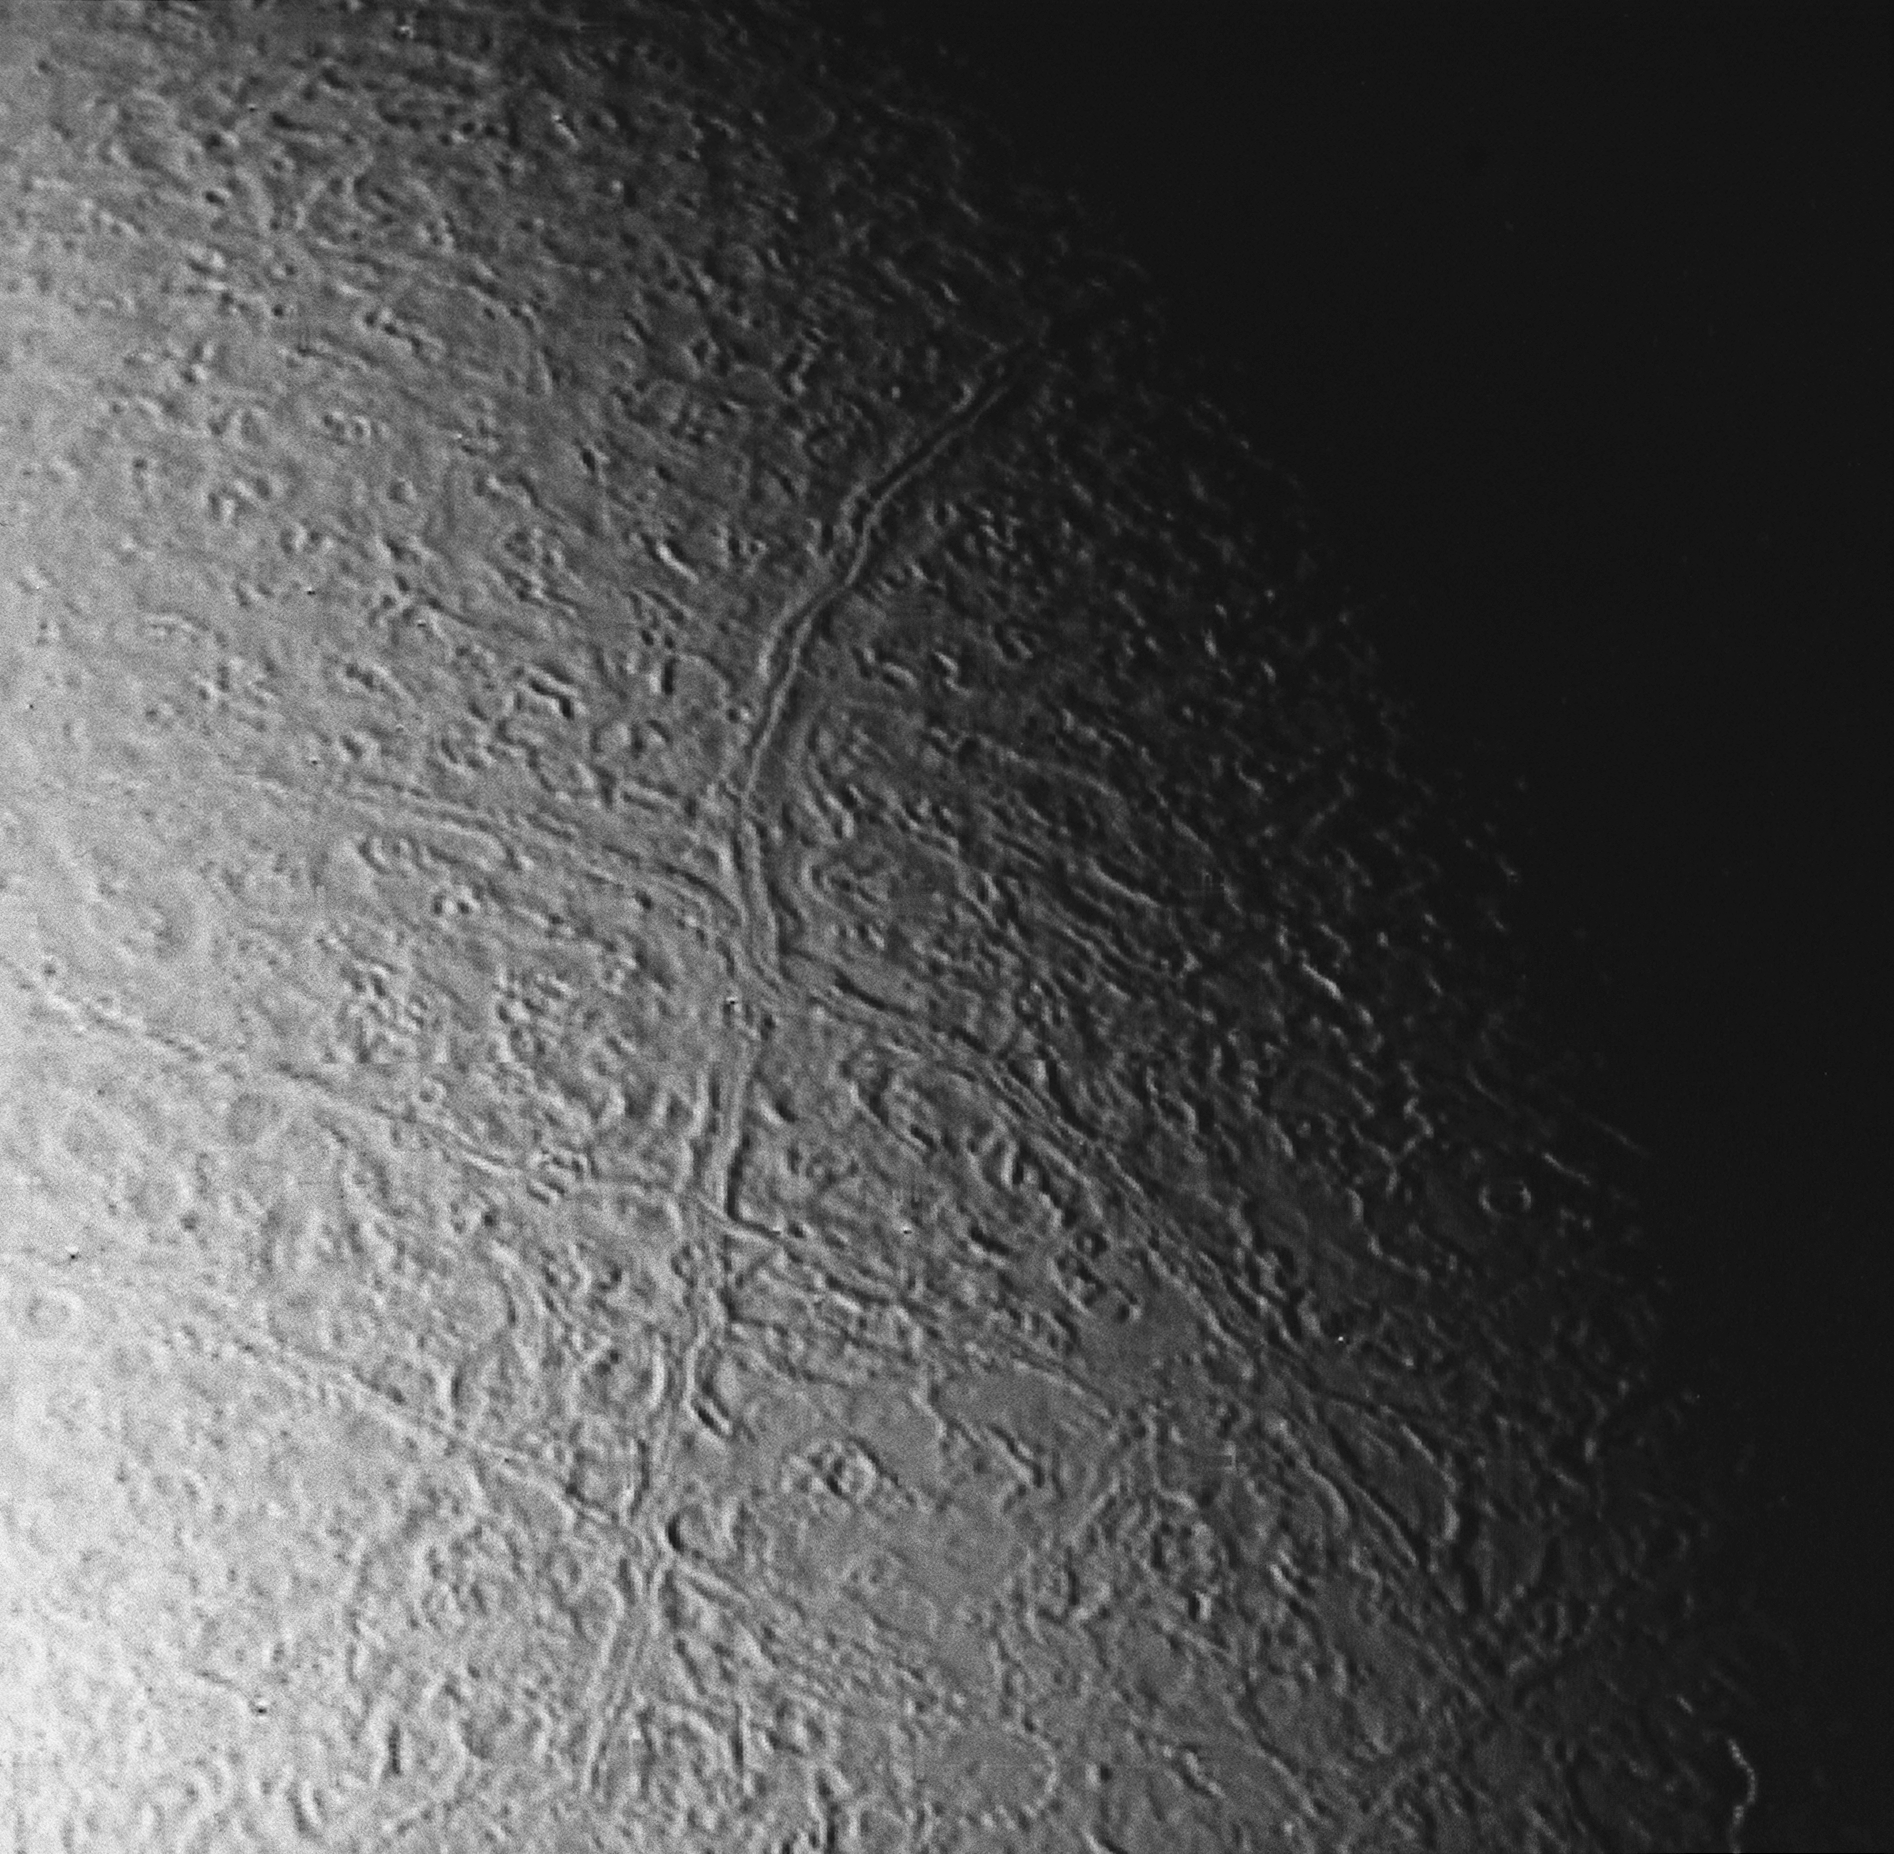

Triton Faults

This image of Triton was taken from a distance of about 130,000 kilometers (80,000 miles) at 12:20 a.m. PDT Aug. 25 1989. The image was received at JPL four hours later at about 4:20 a.m. The smallest detail that can be seen is about 2.5 kilometers (1.5 miles) across. The long linear feature extending vertically across the image is probably a graben (a narrow down dropped fault block) about 35 kilometers (20 miles) across. The ridge in the center of the graben probably is ice that has welled up by plastic flow in the floor of the graben. The surrounding terrain is a relatively young icy surface with few impact craters.

JPL manages the Voyager project for NASA’s Office of Space Science.

Credit: NASA/JPL